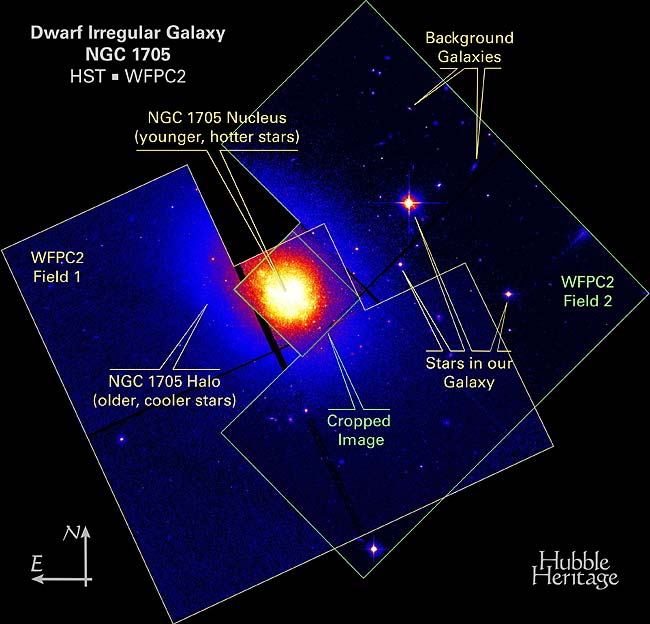

NGC 1705 WFPC2 Mosaic

Object Name: NGC 1705

Credit: NASA, ESA, P. Montegriffo (INAF, Osservatorio Astronomico di Bologna) and Z. Levay (STScI)